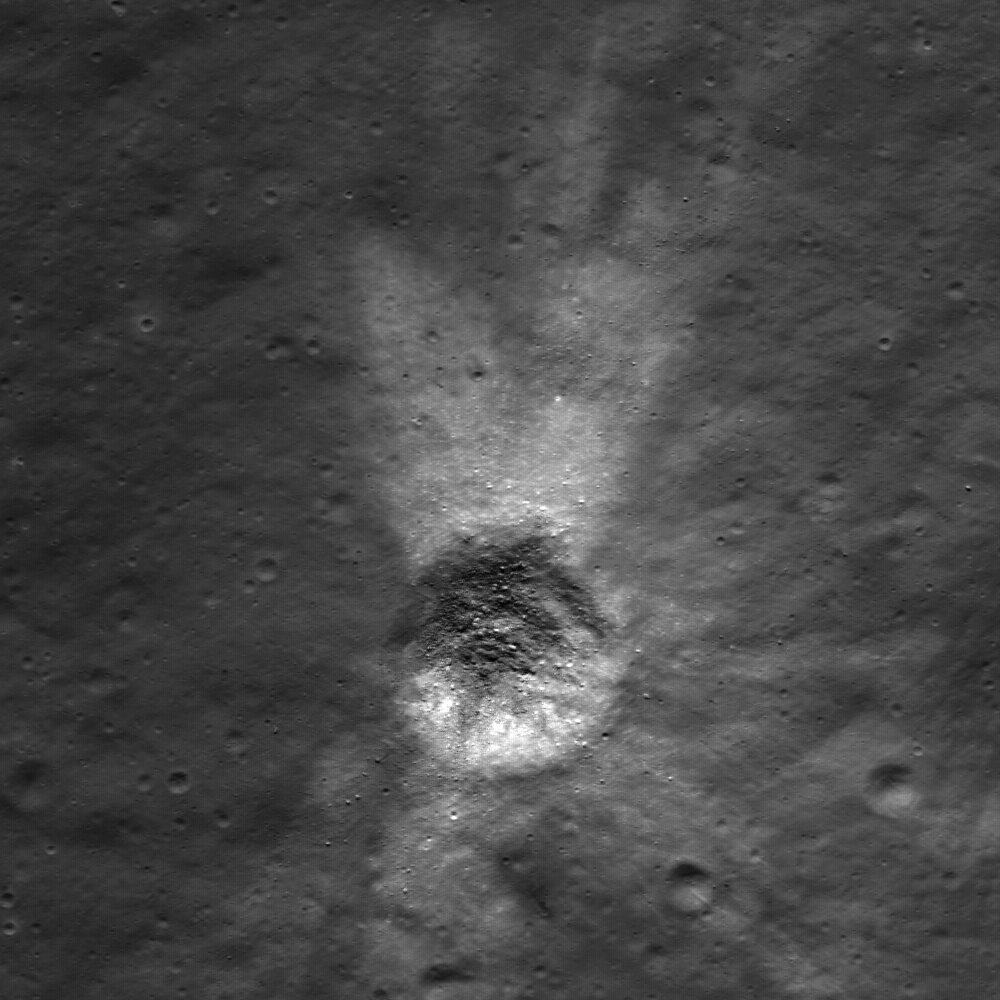

Asymmetric Ejecta

Distinctive asymmetrical ejecta surrounding a 140 meter diameter crater in the lunar highlands. Crater is located on the northeastern rim of the eroded (pre-Nectarian) crater Hommel at -52.9° N and 34.6° E. Image width is 600 meters and north is up, 0.6 m/pixel resolution.

NASA’s Goddard Space Flight Center built and manages the mission for the Exploration Systems Mission Directorate at NASA Headquarters in Washington. The Lunar Reconnaissance Orbiter Camera was designed to acquire data for landing site certification and to conduct polar illumination studies and global mapping. Operated by Arizona State University, the LROC facility is part of the School of Earth and Space Exploration (SESE). LROC consists of a pair of narrow-angle cameras (NAC) and a single wide-angle camera (WAC). The mission is expected to return over 70 terabytes of image data.

Credit: NASA/GSFC/Arizona State University